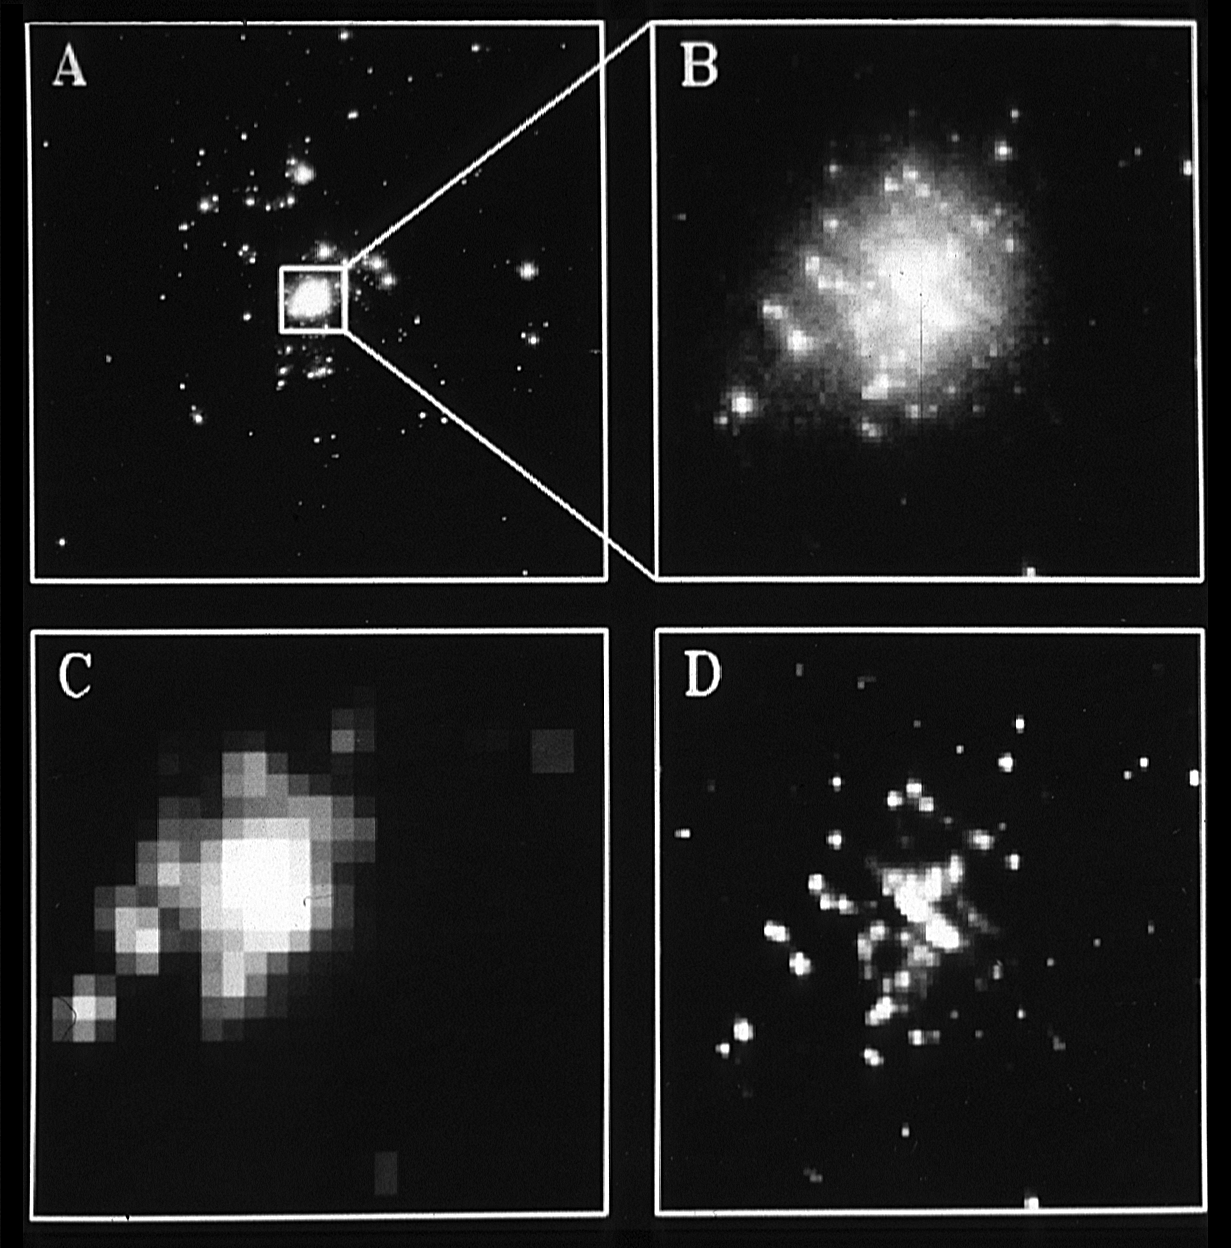

Image Processing Methods

This picture shows a comparison of the unprocessed Wide Field/ Planetary Camera (WF/PC) image (A) with images produced by three different image restoration techniques (B, C, D). As discussed in the accompanying background information on image processing, all of these techniques attempt to remove the halos which can be seen around stars in the raw image. The techniques used were: B) Jansson's constrained iterative method (from the Space Telescope Science Institute), C) a constrained least squares/maximum entropy method (from the Goddard High Resolution Spectrograph team), and D) Lucy's iterative method (from the WF/PC team.)

In general, these three very different methods give remarkably similar results. Some of the techniques generate slightly sharper images. Also, the cosmic ray (CR) hits have been removed from image D (note, for example, the linear CR feature in the middle right of A, B, and C.) Except for these minor differences, the excellent agreement of these three methods give us confidence that the restored images from all three methods are quite reliable.

Credit: NASA, ESA, and STScI